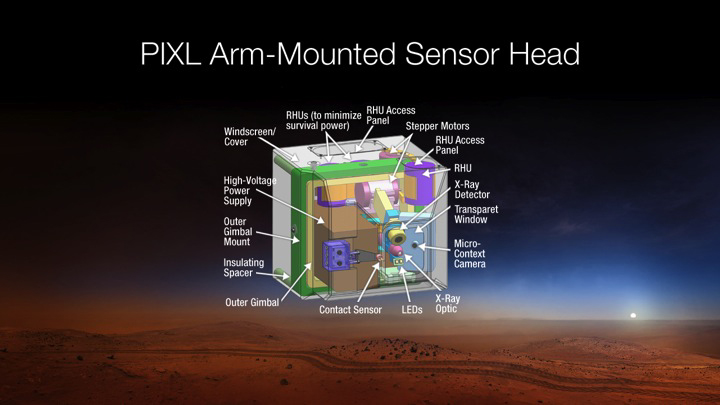

X-Ray Instrument for Mars 2020 Rover is PIXL

This diagram depicts the sensor head of the Planetary Instrument for X-RAY Lithochemistry, or PIXL, which has been selected as one of seven investigations for the payload of NASA’s Mars 2020 rover mission. PIXL is an X-ray fluorescence spectrometer that will also contain an imager with high resolution to determine the fine-scale elemental composition of Martian surface materials.

Mars 2020 is a mission concept that NASA announced in late 2012 to re-use the basic engineering of Mars Science Laboratory to send a different rover to Mars, with new objectives and instruments, launching in 2020.

NASA’s Jet Propulsion Laboratory, a division of the California Institute of Technology, Pasadena, manages NASA’s Mars Exploration Program for the NASA Science Mission Directorate, Washington.

Credit: NASA/JPL-Caltech